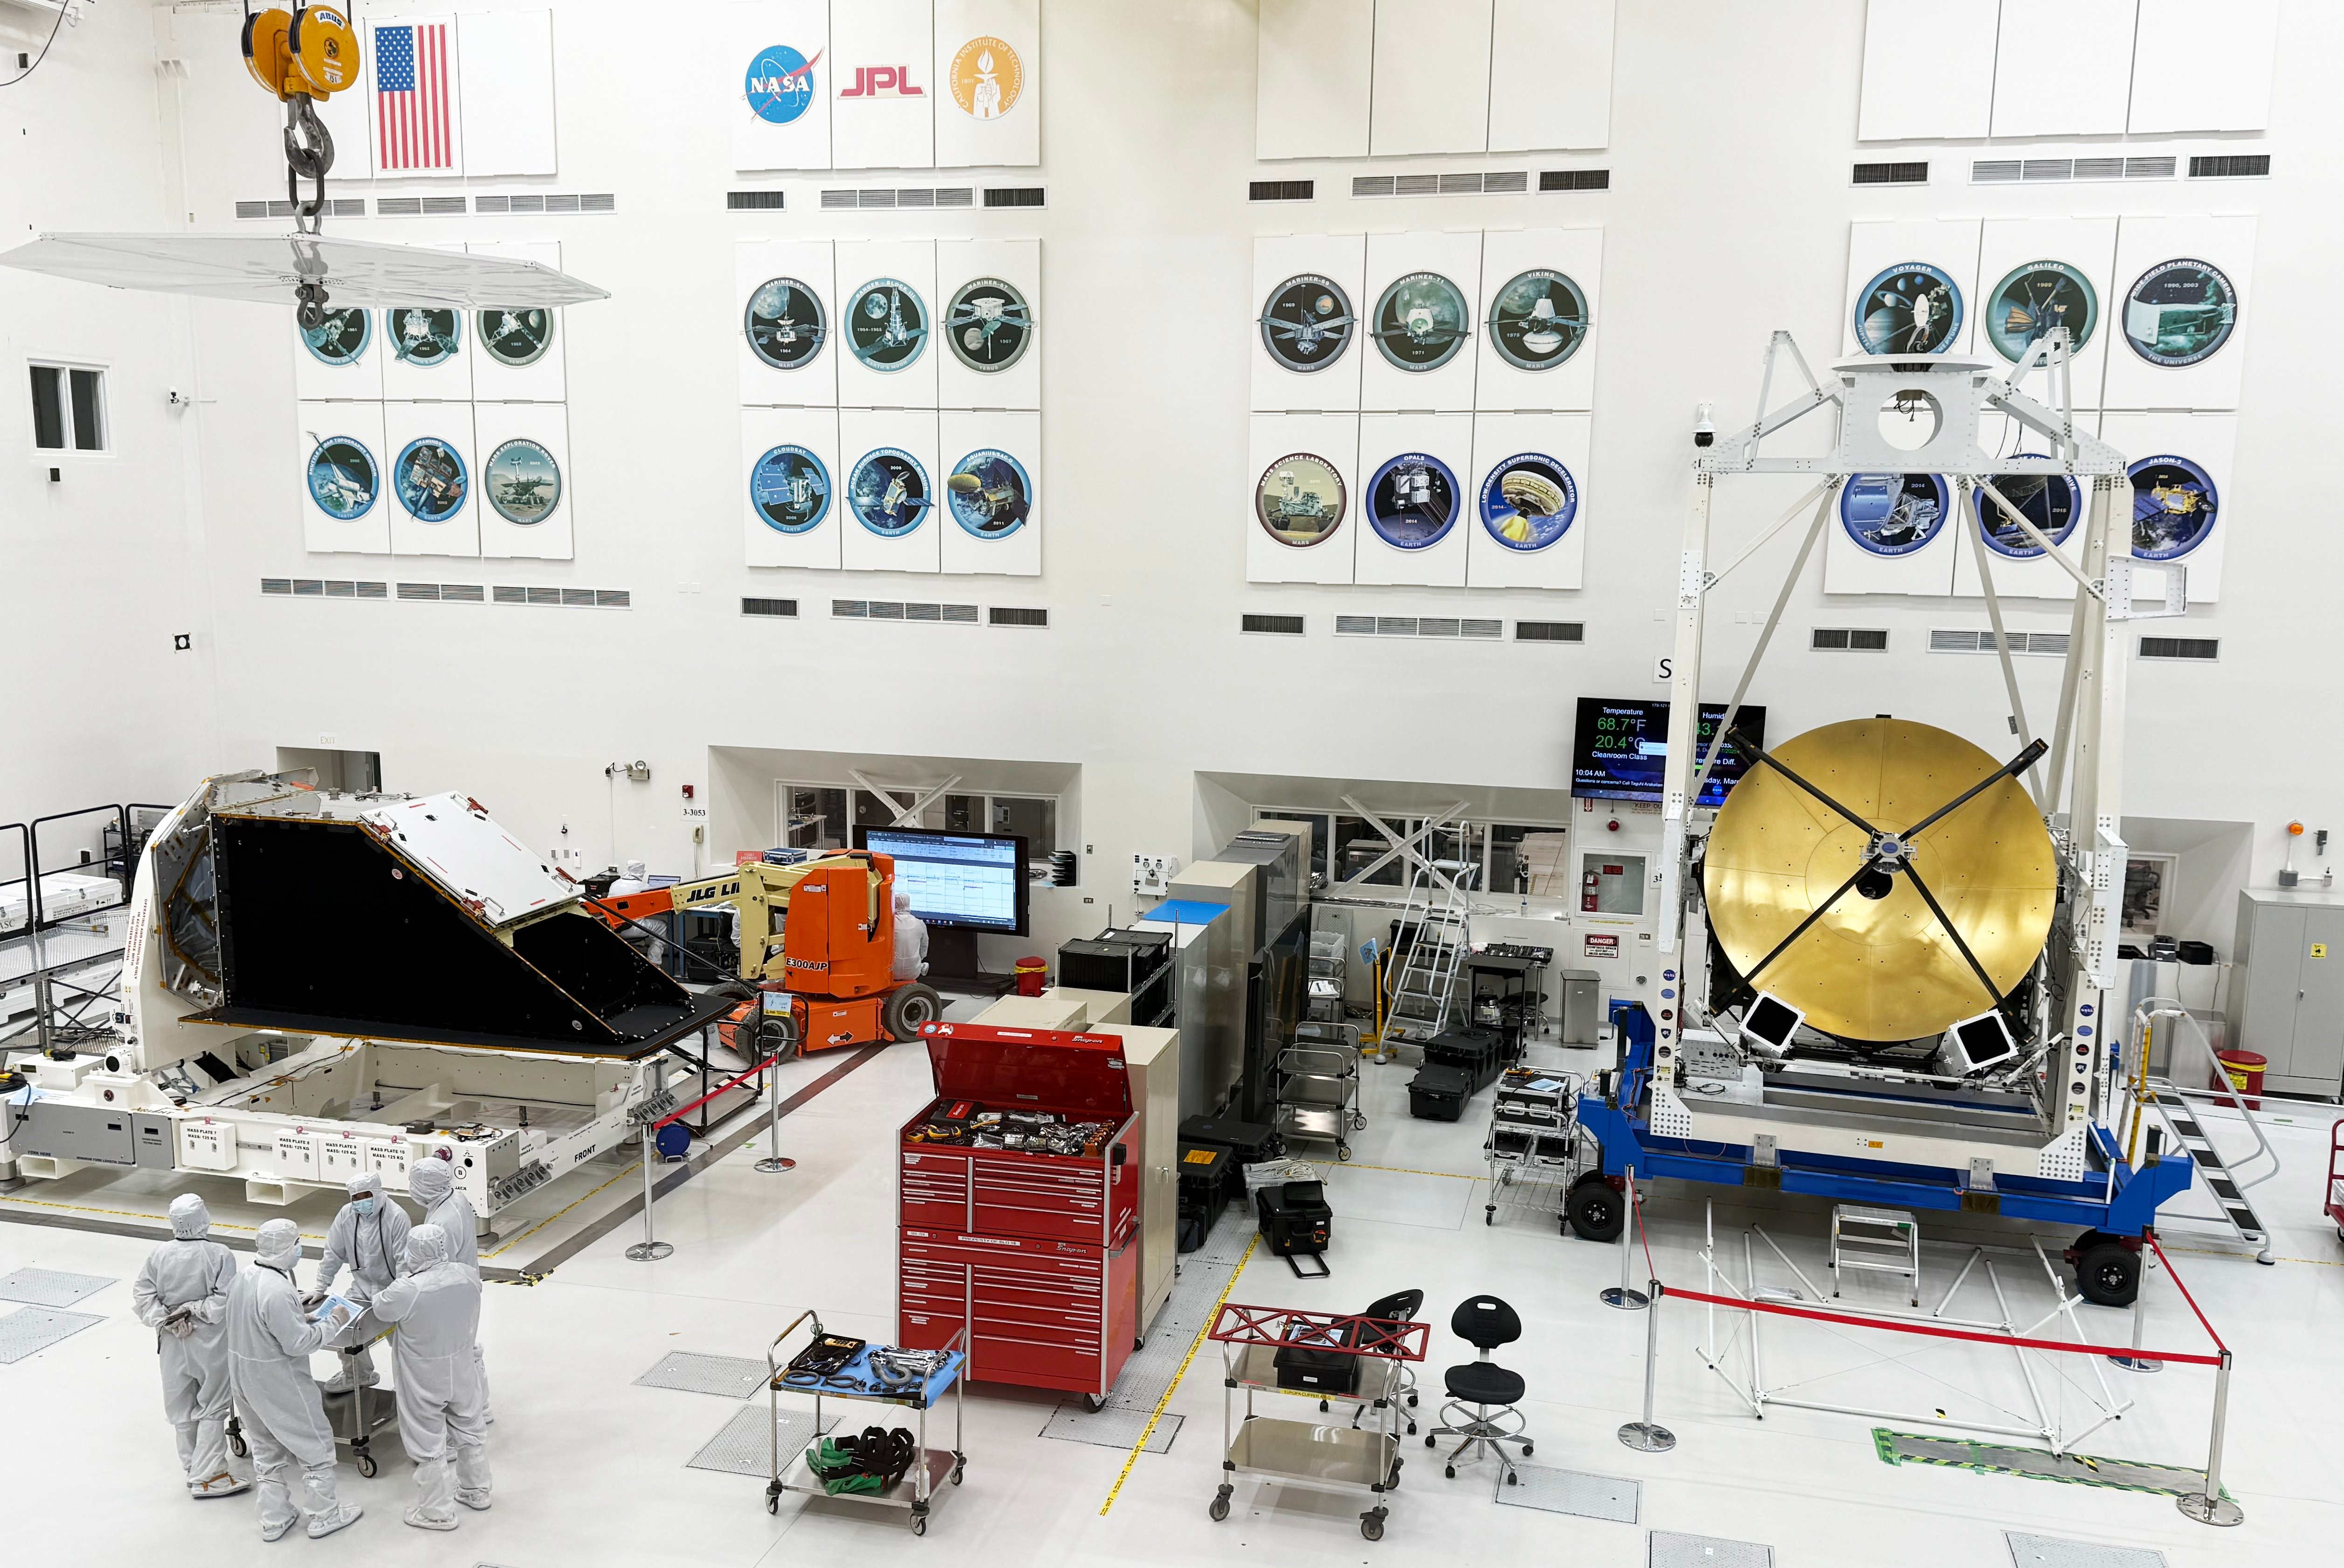

NASA’s NEO Surveyor and ASTHROS Share Clean Room

The dark, bulky instrument enclosure for NASA’s NEO Surveyor is seen here (left) in the High Bay 1 clean room of the Spacecraft Assembly Facility at NASA’s Jet Propulsion Laboratory in Southern California in March 2025. A major component of the mission, the instrument enclosure journeyed back to JPL in early March after completing environmental testing at NASA’s Johnson Space Center in Houston. The gold-coated, circular antenna at right is part of the telescope for NASA’s ASTHROS (Astrophysics Stratospheric Telescope for High Spectral Resolution Observations at Submillimeter-wavelengths), an atmospheric balloon mission; it has been in the clean room since December 2024.

The NEO Surveyor mission is led by Professor Amy Mainzer at UCLA for NASA’s Planetary Defense Coordination Office and is being managed by JPL for the Planetary Missions Program Office at NASA’s Marshall Space Flight Center in Huntsville, Alabama. BAE Systems, SDL, and Teledyne are among the companies that were contracted to build the spacecraft and its instrumentation. The Laboratory for Atmospheric and Space Physics at the University of Colorado Boulder will support operations, and Caltech’s IPAC in Pasadena, California, is responsible for producing some of the mission’s data products. Caltech manages JPL for NASA.

Credit: NASA/JPL-Caltech